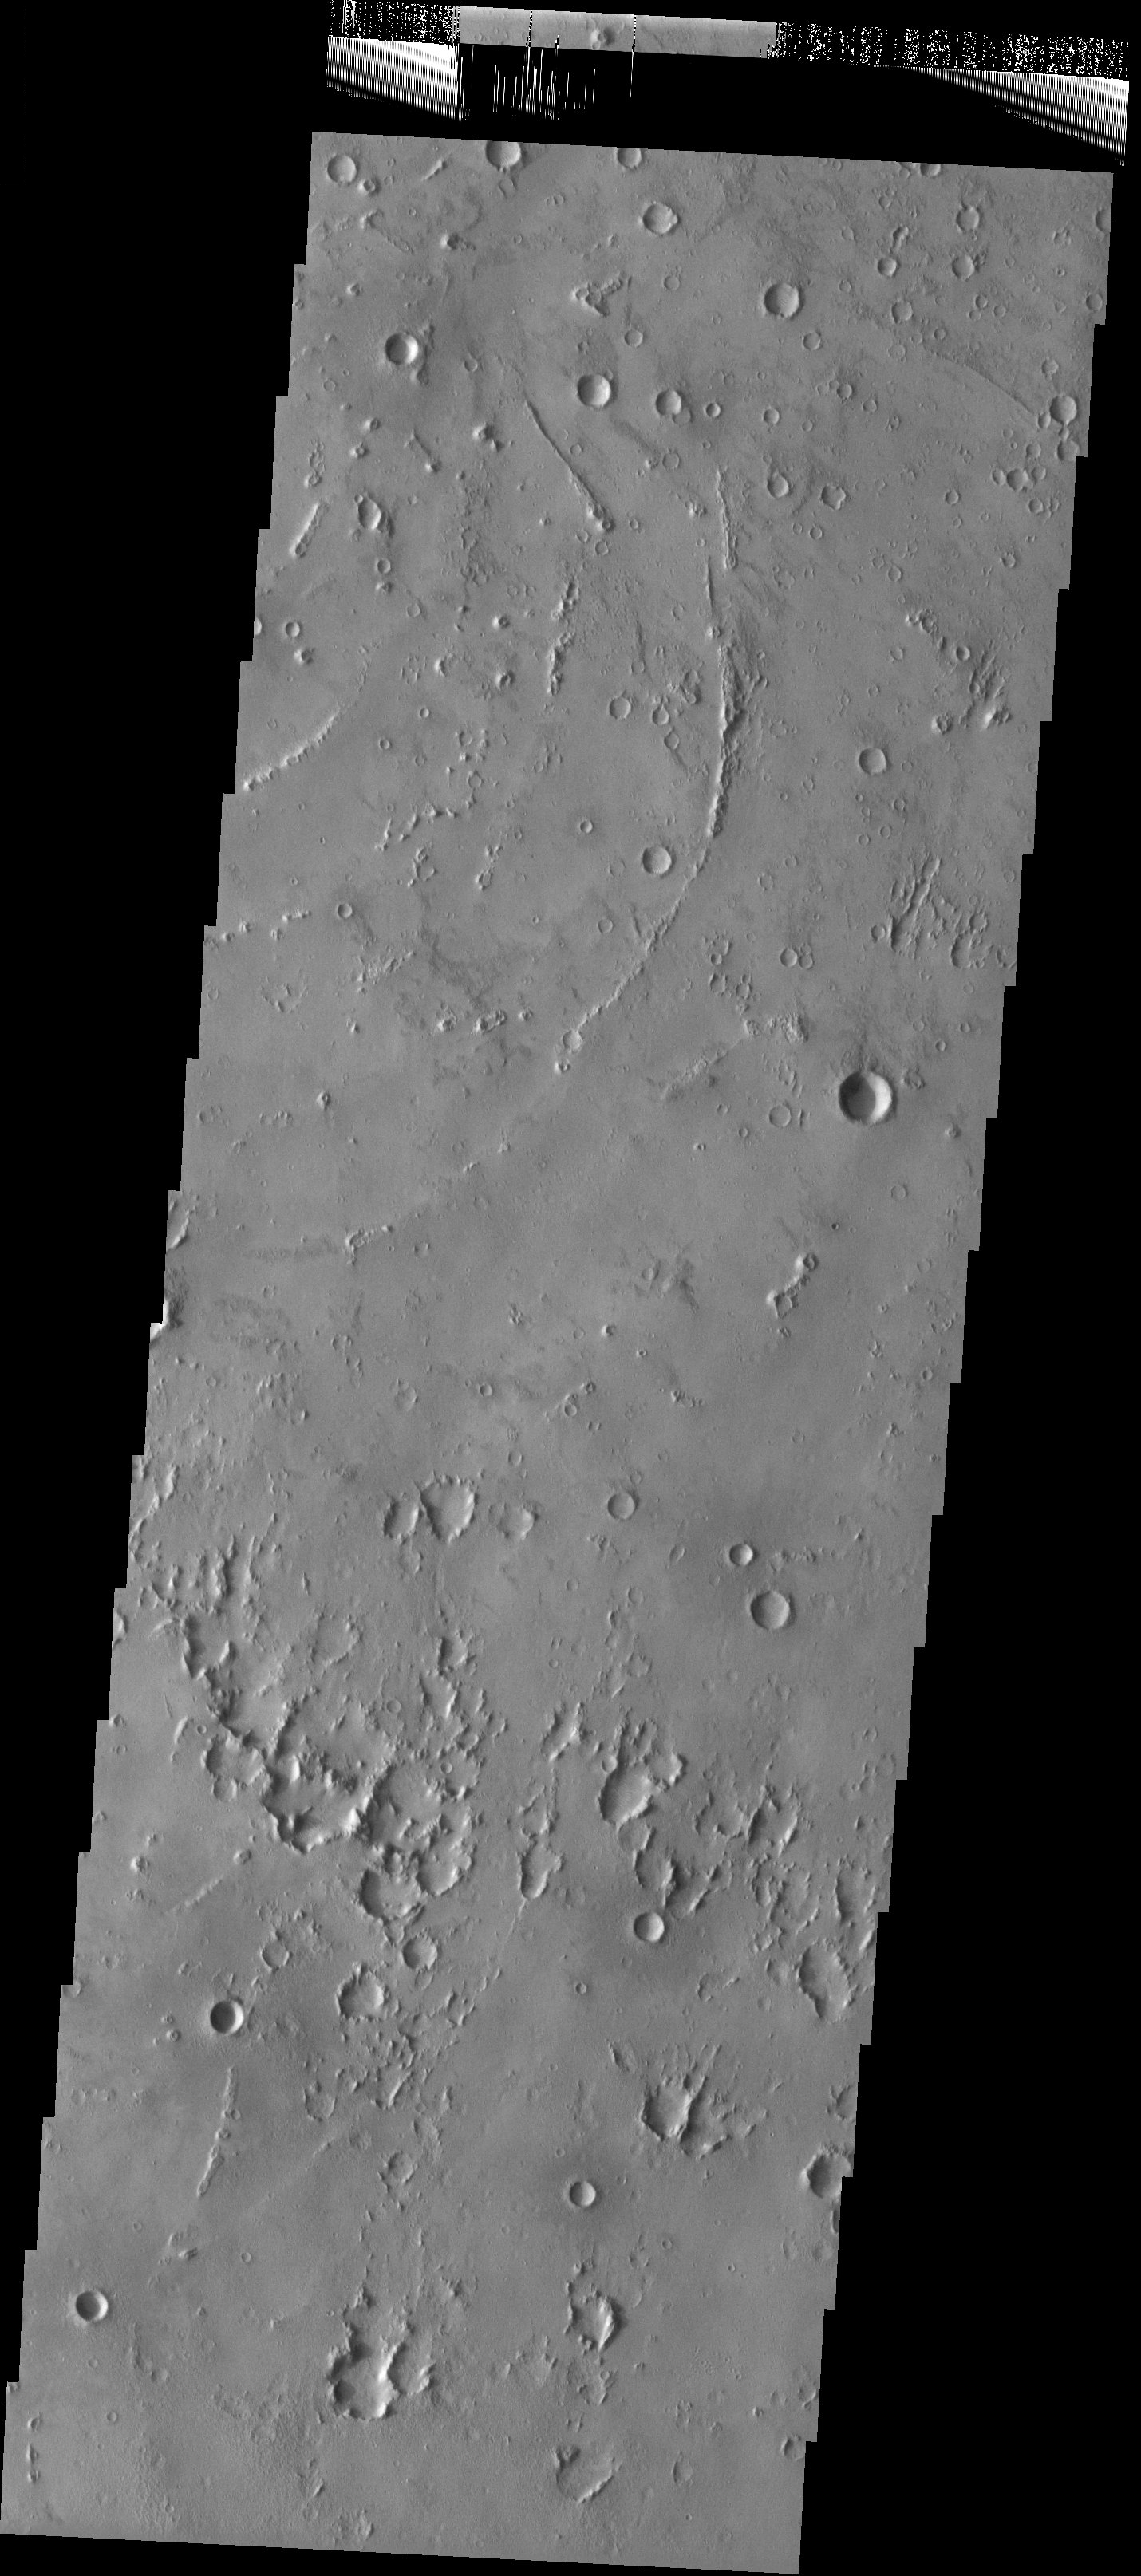

Isidis Planitia

Released 23 May 2003

Small mounds with depressions at their summits follow curvilinear trends in this portion of Isidis Planitia. While their origin is still unknown, some scientists believe that these were formed by the interaction of lava and ice. The pitted terrain in the lower portion of this image may be secondary craters.

Image information: VIS instrument. Latitude 11.8, Longitude 94.7 East (265.3) meter/pixel resolution.

Note: this THEMIS visual image has not been radiometrically nor geometrically calibrated for this preliminary release. An empirical correction has been performed to remove instrumental effects. A linear shift has been applied in the cross-track and down-track direction to approximate spacecraft and planetary motion. Fully calibrated and geometrically projected images will be released through the Planetary Data System in accordance with Project policies at a later time.

NASA’s Jet Propulsion Laboratory manages the 2001 Mars Odyssey mission for NASA’s Office of Space Science, Washington, D.C. The Thermal Emission Imaging System (THEMIS) was developed by Arizona State University, Tempe, in collaboration with Raytheon Santa Barbara Remote Sensing. The THEMIS investigation is led by Dr. Philip Christensen at Arizona State University. Lockheed Martin Astronautics, Denver, is the prime contractor for the Odyssey project, and developed and built the orbiter. Mission operations are conducted jointly from Lockheed Martin and from JPL, a division of the California Institute of Technology in Pasadena.

Credit: NASA/JPL/Arizona State University